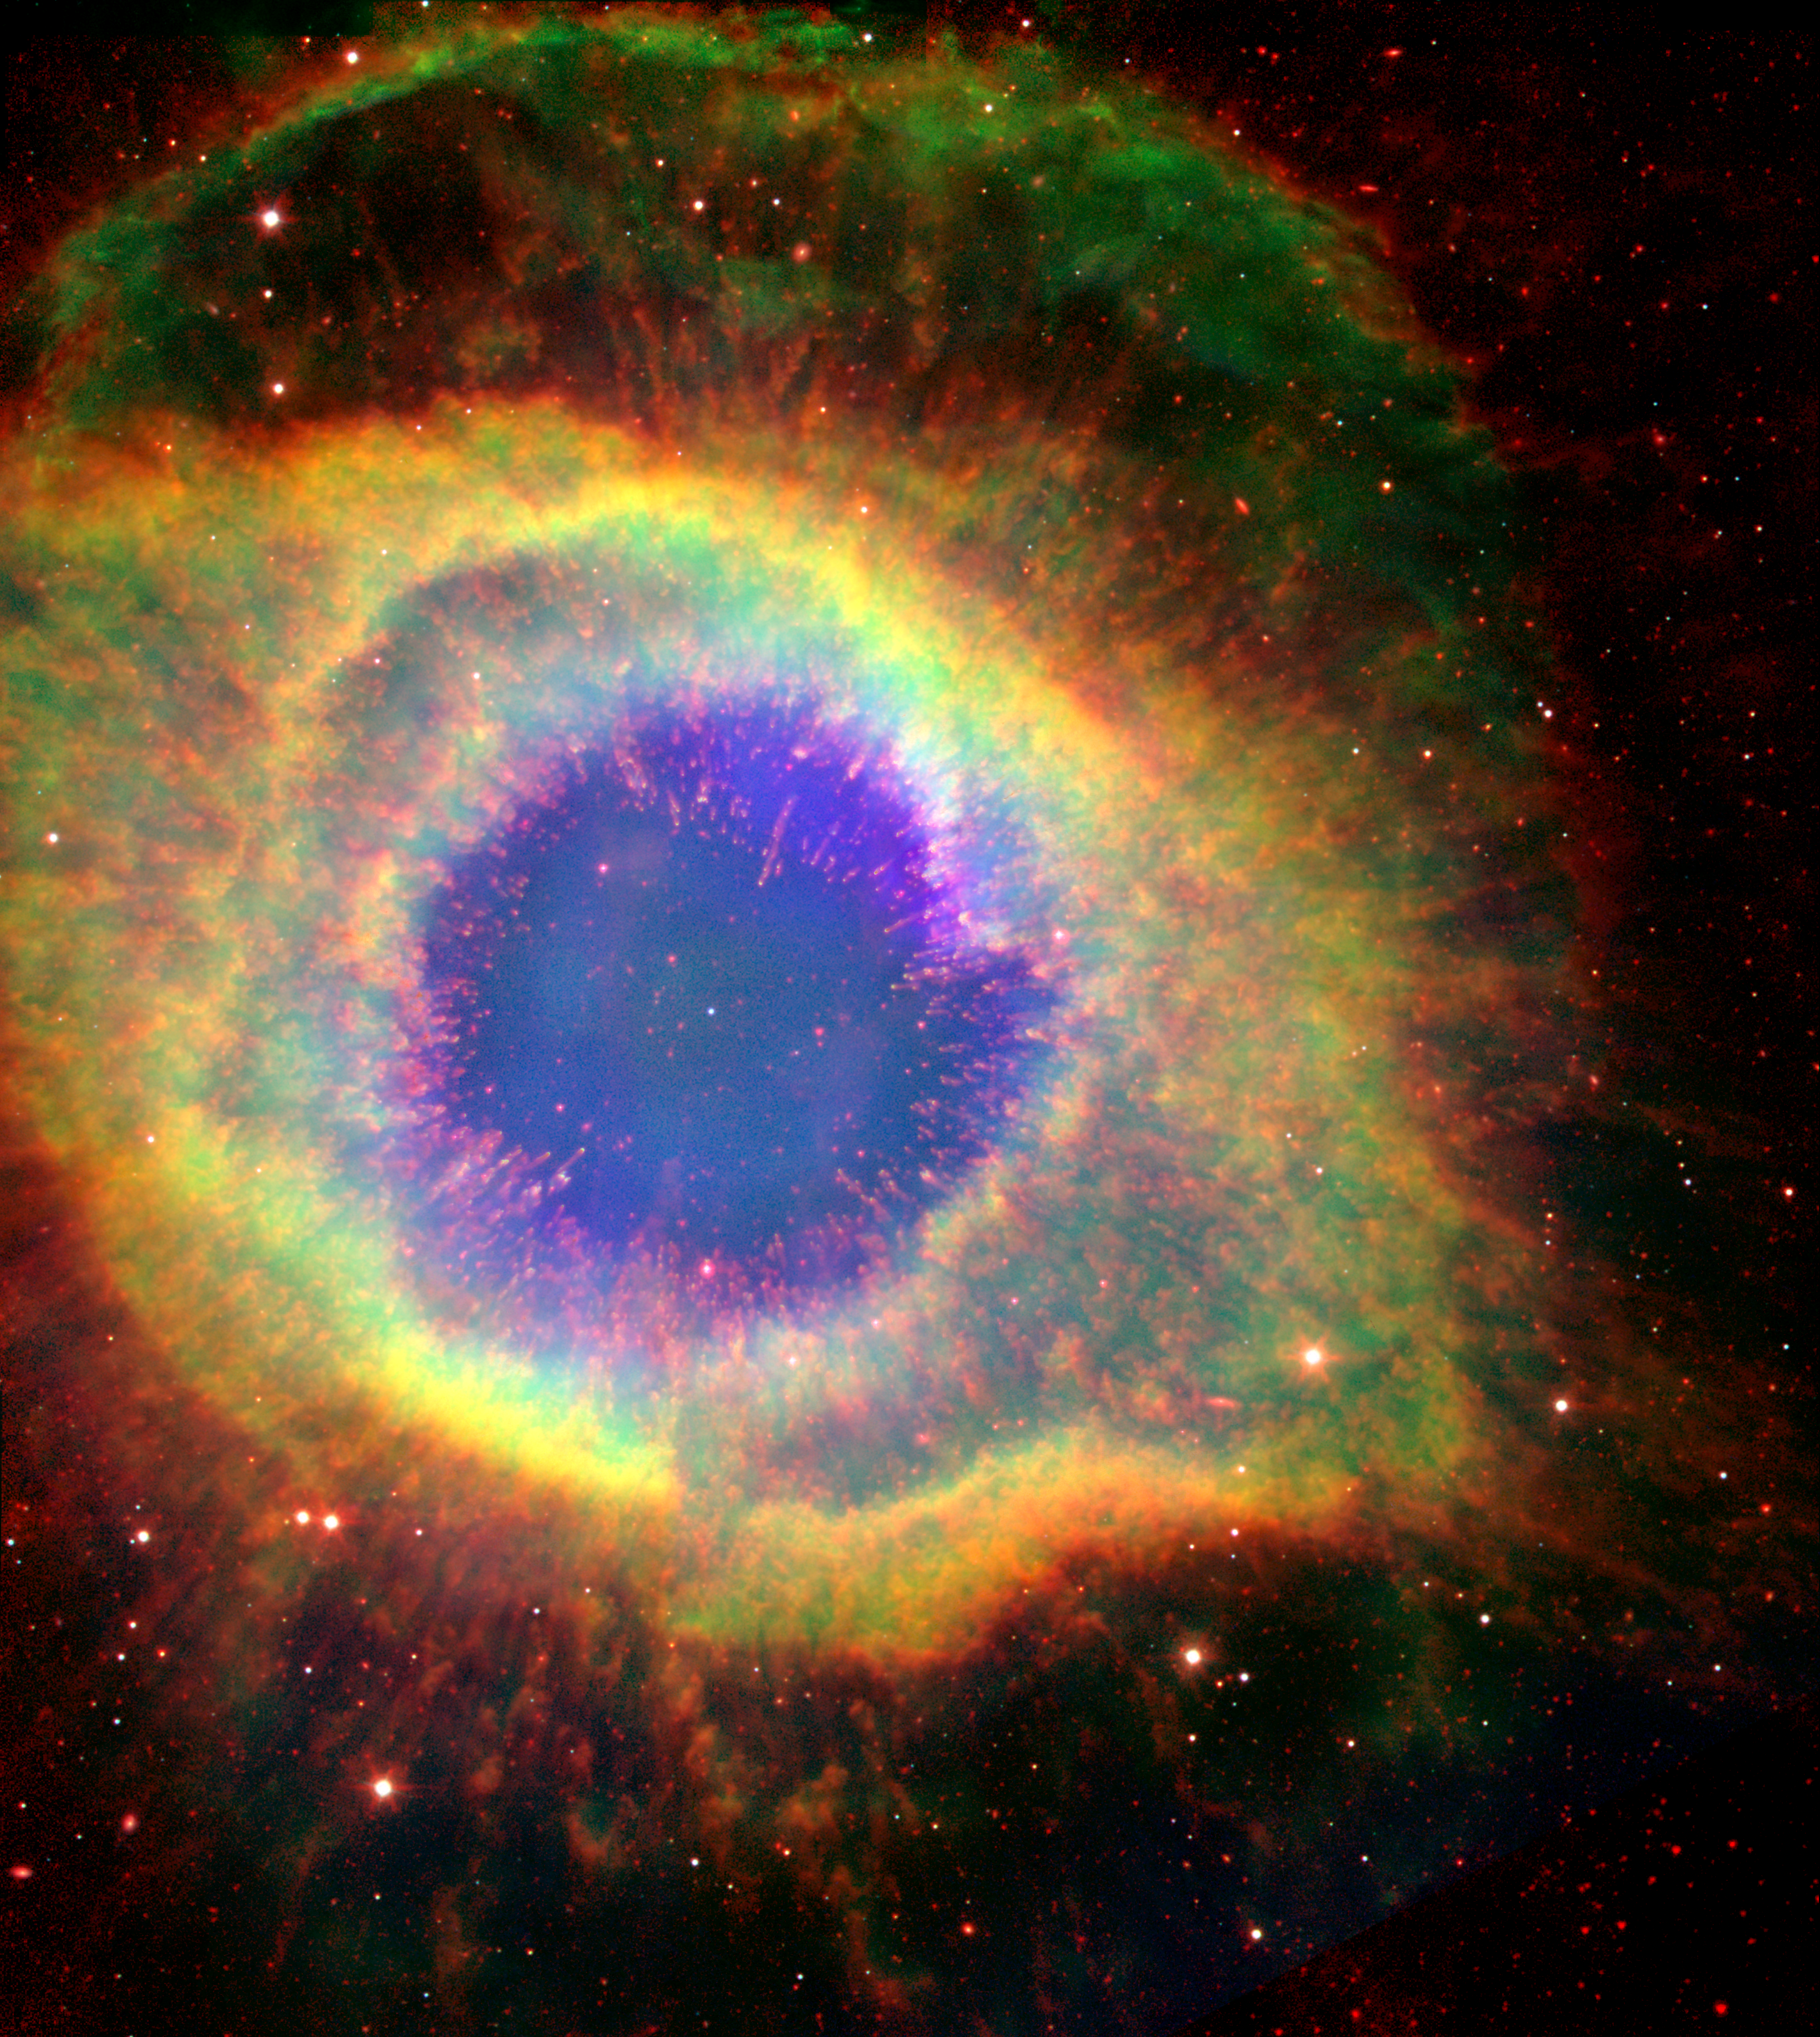

The Mark of a Dying Star

Six hundred and fifty light-years away in the constellation Aquarius, a dead star about the size of Earth, is refusing to fade away peacefully. In death, it is spewing out massive amounts of hot gas and intense ultraviolet radiation, creating a spectacular object called a “planetary nebula.”

In this false-color image, NASA’s Hubble and Spitzer Space Telescopes have teamed up to capture the complex structure of the object, called the Helix nebula, in unprecedented detail. The composite picture is made up of visible data from Hubble and infrared data from Spitzer.

The dead star, called a white dwarf, can be seen at the center of the image as a white dot. All of the colorful gaseous material seen in the image was once part of the central star, but was lost in the death throes of the star on its way to becoming a white dwarf. The intense ultraviolet radiation being released by the white dwarf is heating and destabilizing the molecules in its surrounding environment, starting from the inside out.

Like an electric stovetop slowly heating up from the center first, the hottest and most unstable gas molecules can be seen at the center of the nebula as wisps of blue. The transition to more stable and cooler molecules is clearly depicted as the color of the gas changes from very hot (blue) to hot (yellow) and warm (red).

A striking feature of the Helix, first revealed by ground-based images, is its collection of thousands of filamentary structures, or strands of gas. In this image the filaments can be seen under the transparent blue gas as red lines radiating out from the center. Astronomers believe that the molecules in these filaments are able to stay cooler and more stable because dense clumps of materials are shielding them from ultraviolet radiation.

This image is a composite showing ionized H-alpha (green) and O III (blue) gases from the Hubble Space Telescope, and molecular hydrogen (red) from Spitzer observations at 4.5 and 8.0 microns.

Credit: NASA/JPL-Caltech/ESA